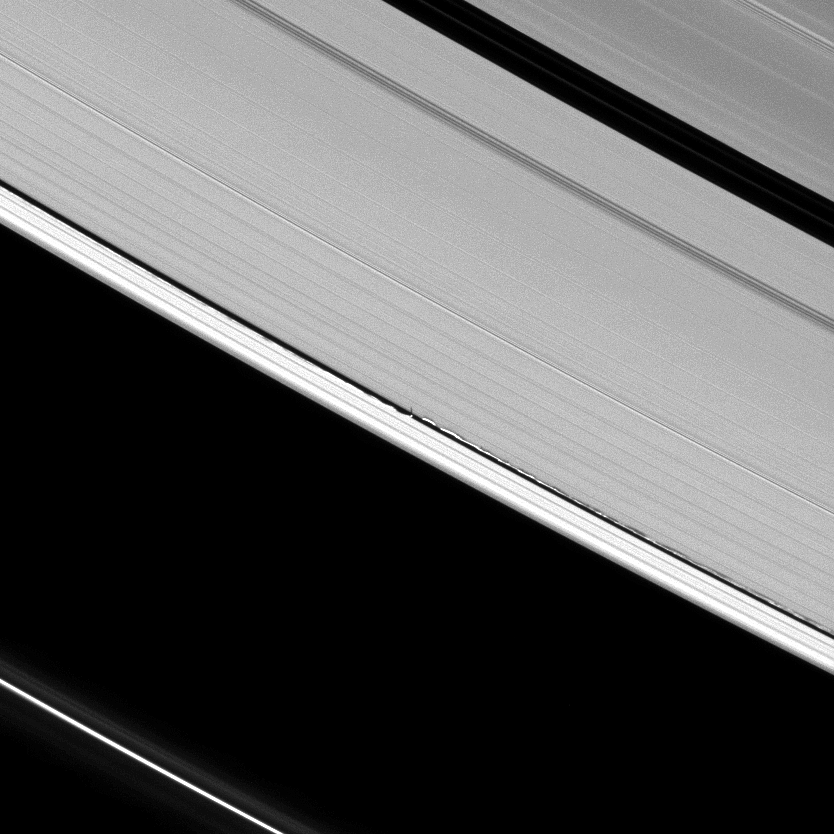

Wavy Shadows

Figure 1

Never-before-seen tall vertical structures created by Saturn’s moon Daphnis rise above the planet’s otherwise flat, thin disk of rings to cast long shadows in this Cassini image.

Daphnis, 8 kilometers (5 miles) across, occupies an inclined orbit within the 42-kilometer (26-mile) wide Keeler Gap in Saturn’s outer A ring. Recent analyses by imaging scientists published in the Astronomical Journal illustrate how the moon’s gravitational pull perturbs the orbits of the particles forming the gap’s edge and sculpts the edge into waves having both vertical and horizontal components.

Measurements of the shadows in this and other images indicate that the vertical structures range between one-half to 1.5 kilometers tall (about one-third to one mile), making them as much as 150 times as high as the ring is thick. The main A, B and C rings are only about 10 meters (about 30 feet) thick. Daphnis itself can be seen casting a shadow onto the nearby ring.

A second version of the image that has been magnified to six times its original size and cropped is also shown.

This image of shadows on the rings and others like it (see PIA11653 and PIA11655) are only possible around the time of Saturn’s equinox which occurs every half-Saturn-year, equivalent to about 15 Earth years. The illumination geometry that accompanies equinox lowers the sun’s angle to the ringplane and causes out-of-plane structures to cast long shadows across the rings.

This view looks toward the unilluminated side of the rings from about 49 degrees above the ringplane. The image was taken in visible light with the Cassini spacecraft narrow-angle camera on April 13, 2009. The view was obtained at a distance of approximately 1.2 million kilometers (746,000 miles) from Daphnis and at a Sun-Daphnis-spacecraft, or phase, angle of 56 degrees. Image scale is 7 kilometers (5 miles) per pixel.

The Cassini-Huygens mission is a cooperative project of NASA, the European Space Agency and the Italian Space Agency. The Jet Propulsion Laboratory, a division of the California Institute of Technology in Pasadena, manages the mission for NASA’s Science Mission Directorate, Washington, D.C. The Cassini orbiter and its two onboard cameras were designed, developed and assembled at JPL. The imaging operations center is based at the Space Science Institute in Boulder, Colo.

Credit: NASA/JPL/Space Science Institute